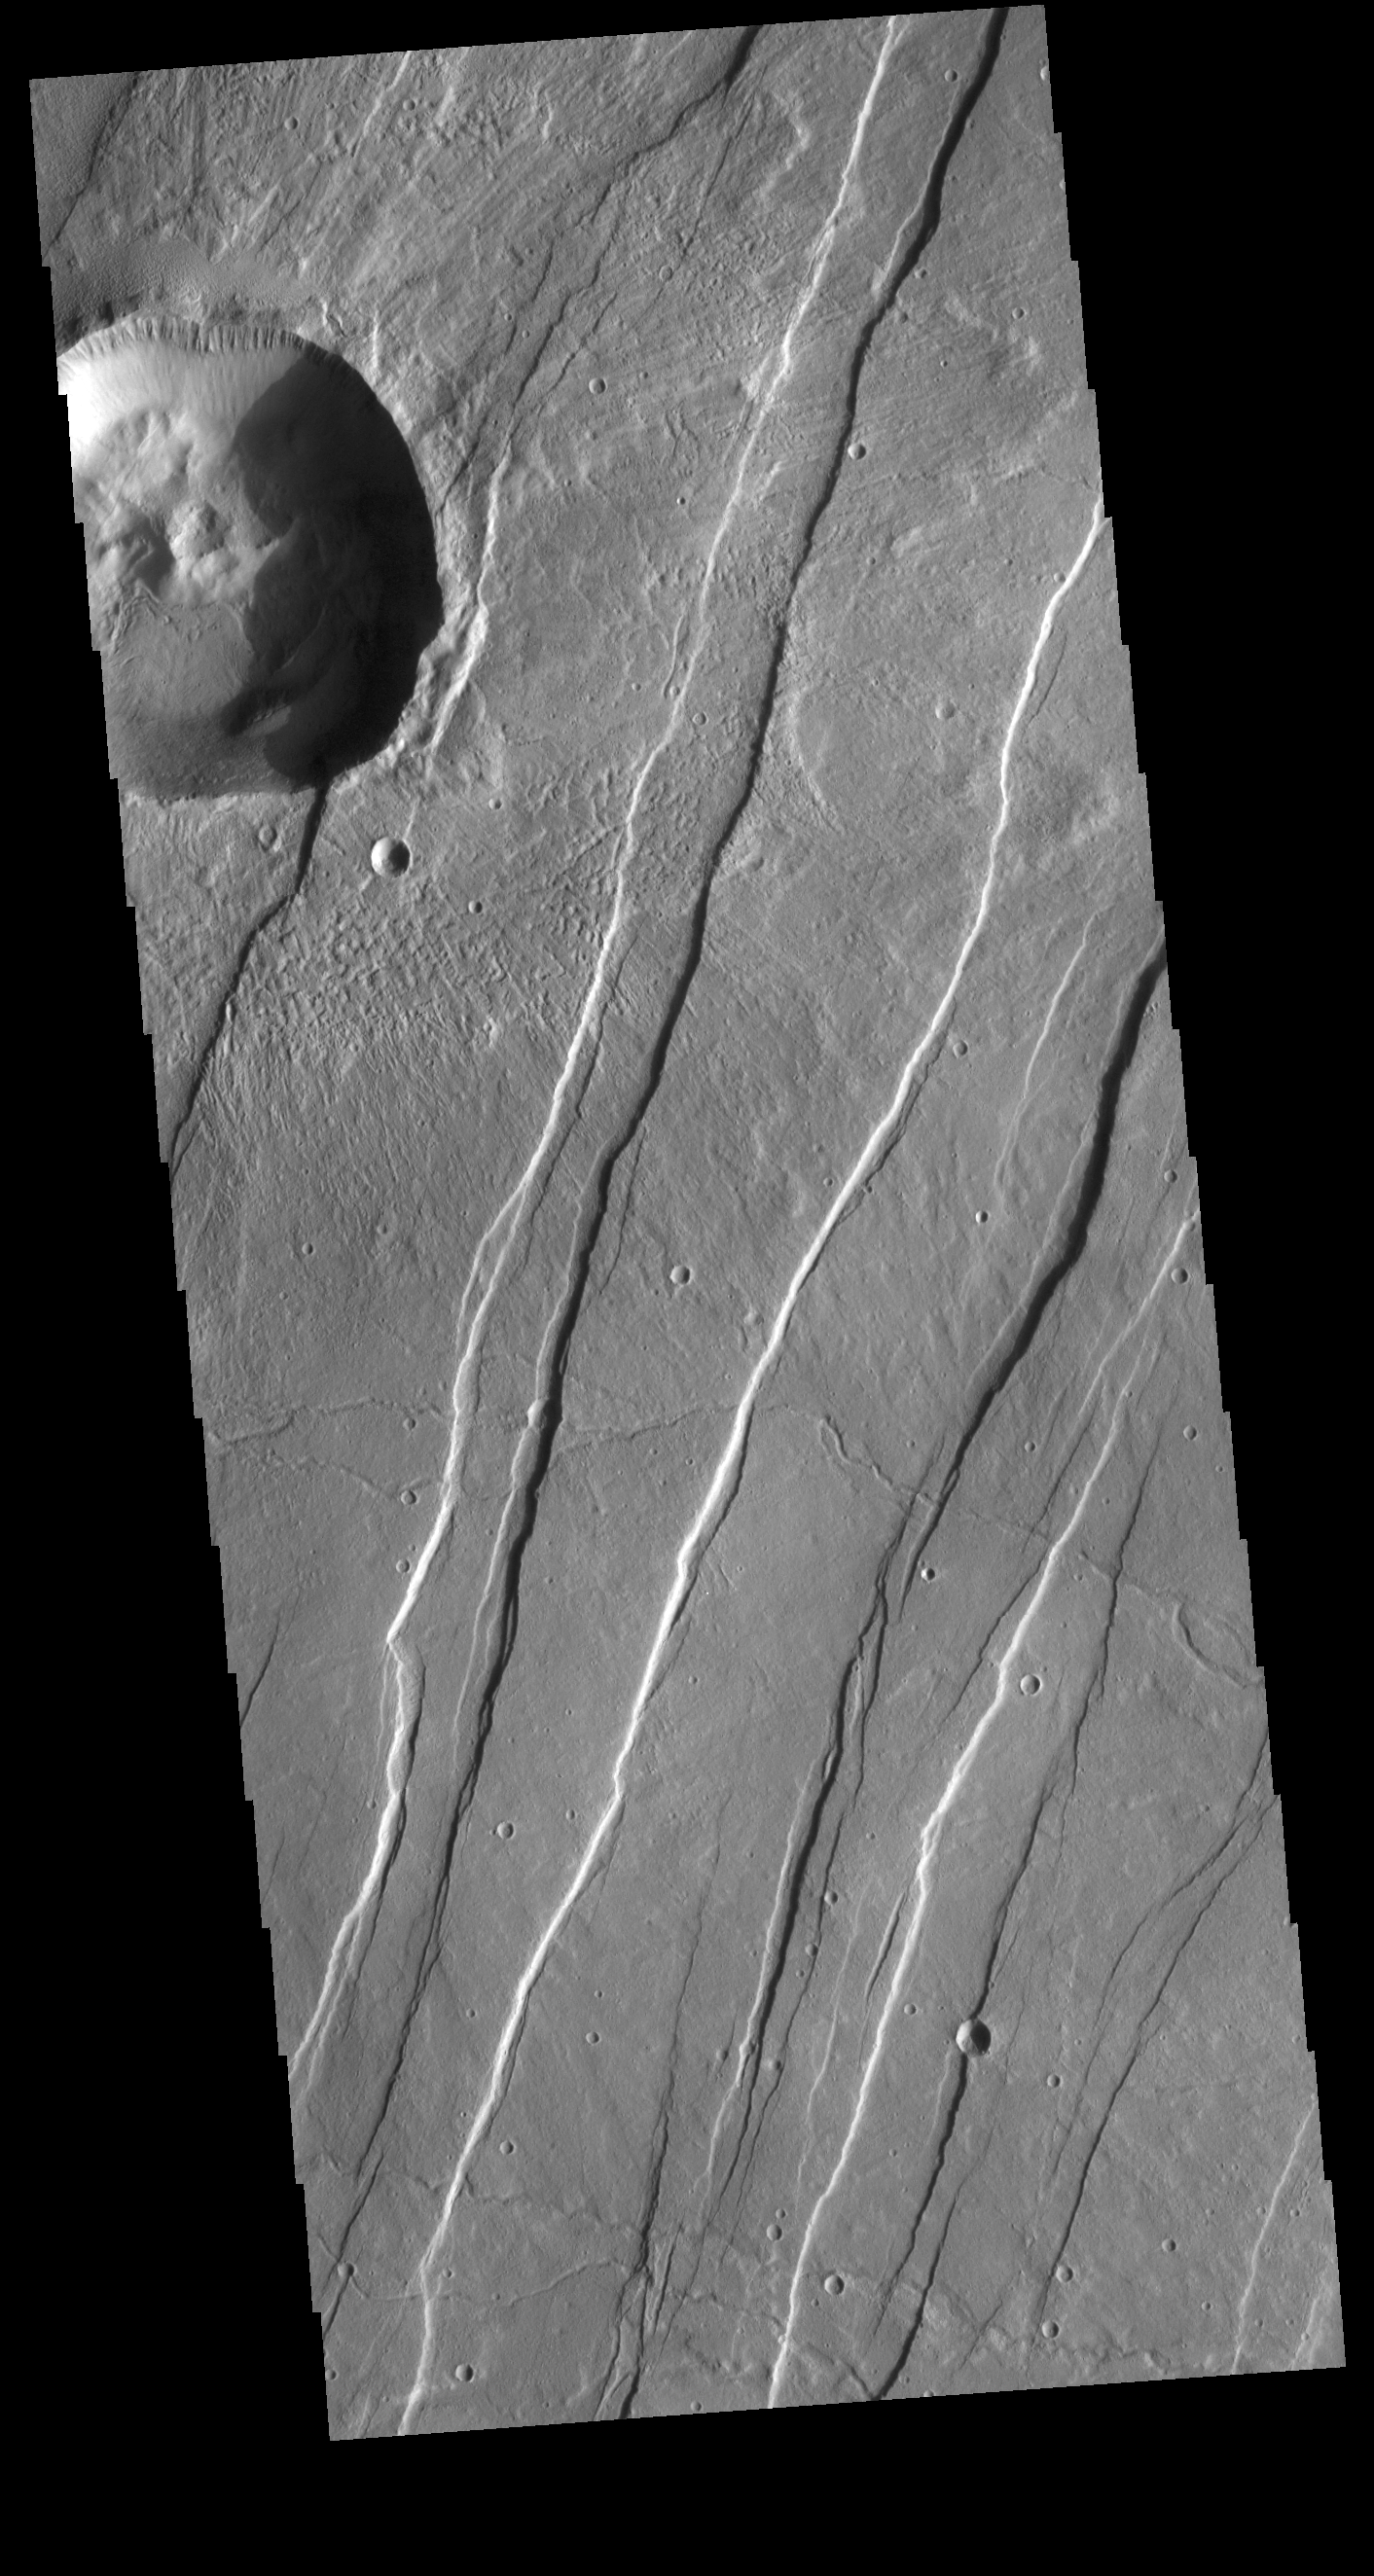

Alba Mons Tectonics

Today’s VIS image is located on the eastern flank of Alba Mons. The entire region containing Alba Mons and Tempe Terra (east of this image) is cut by north and northeast trending linear fractures. The majority of the linear fractures are graben, paired fractures with a down dropped block of material between the fractures. This tectonic feature occurs in regions of extensional stresses.

Credit: NASA/JPL-Caltech/ASU